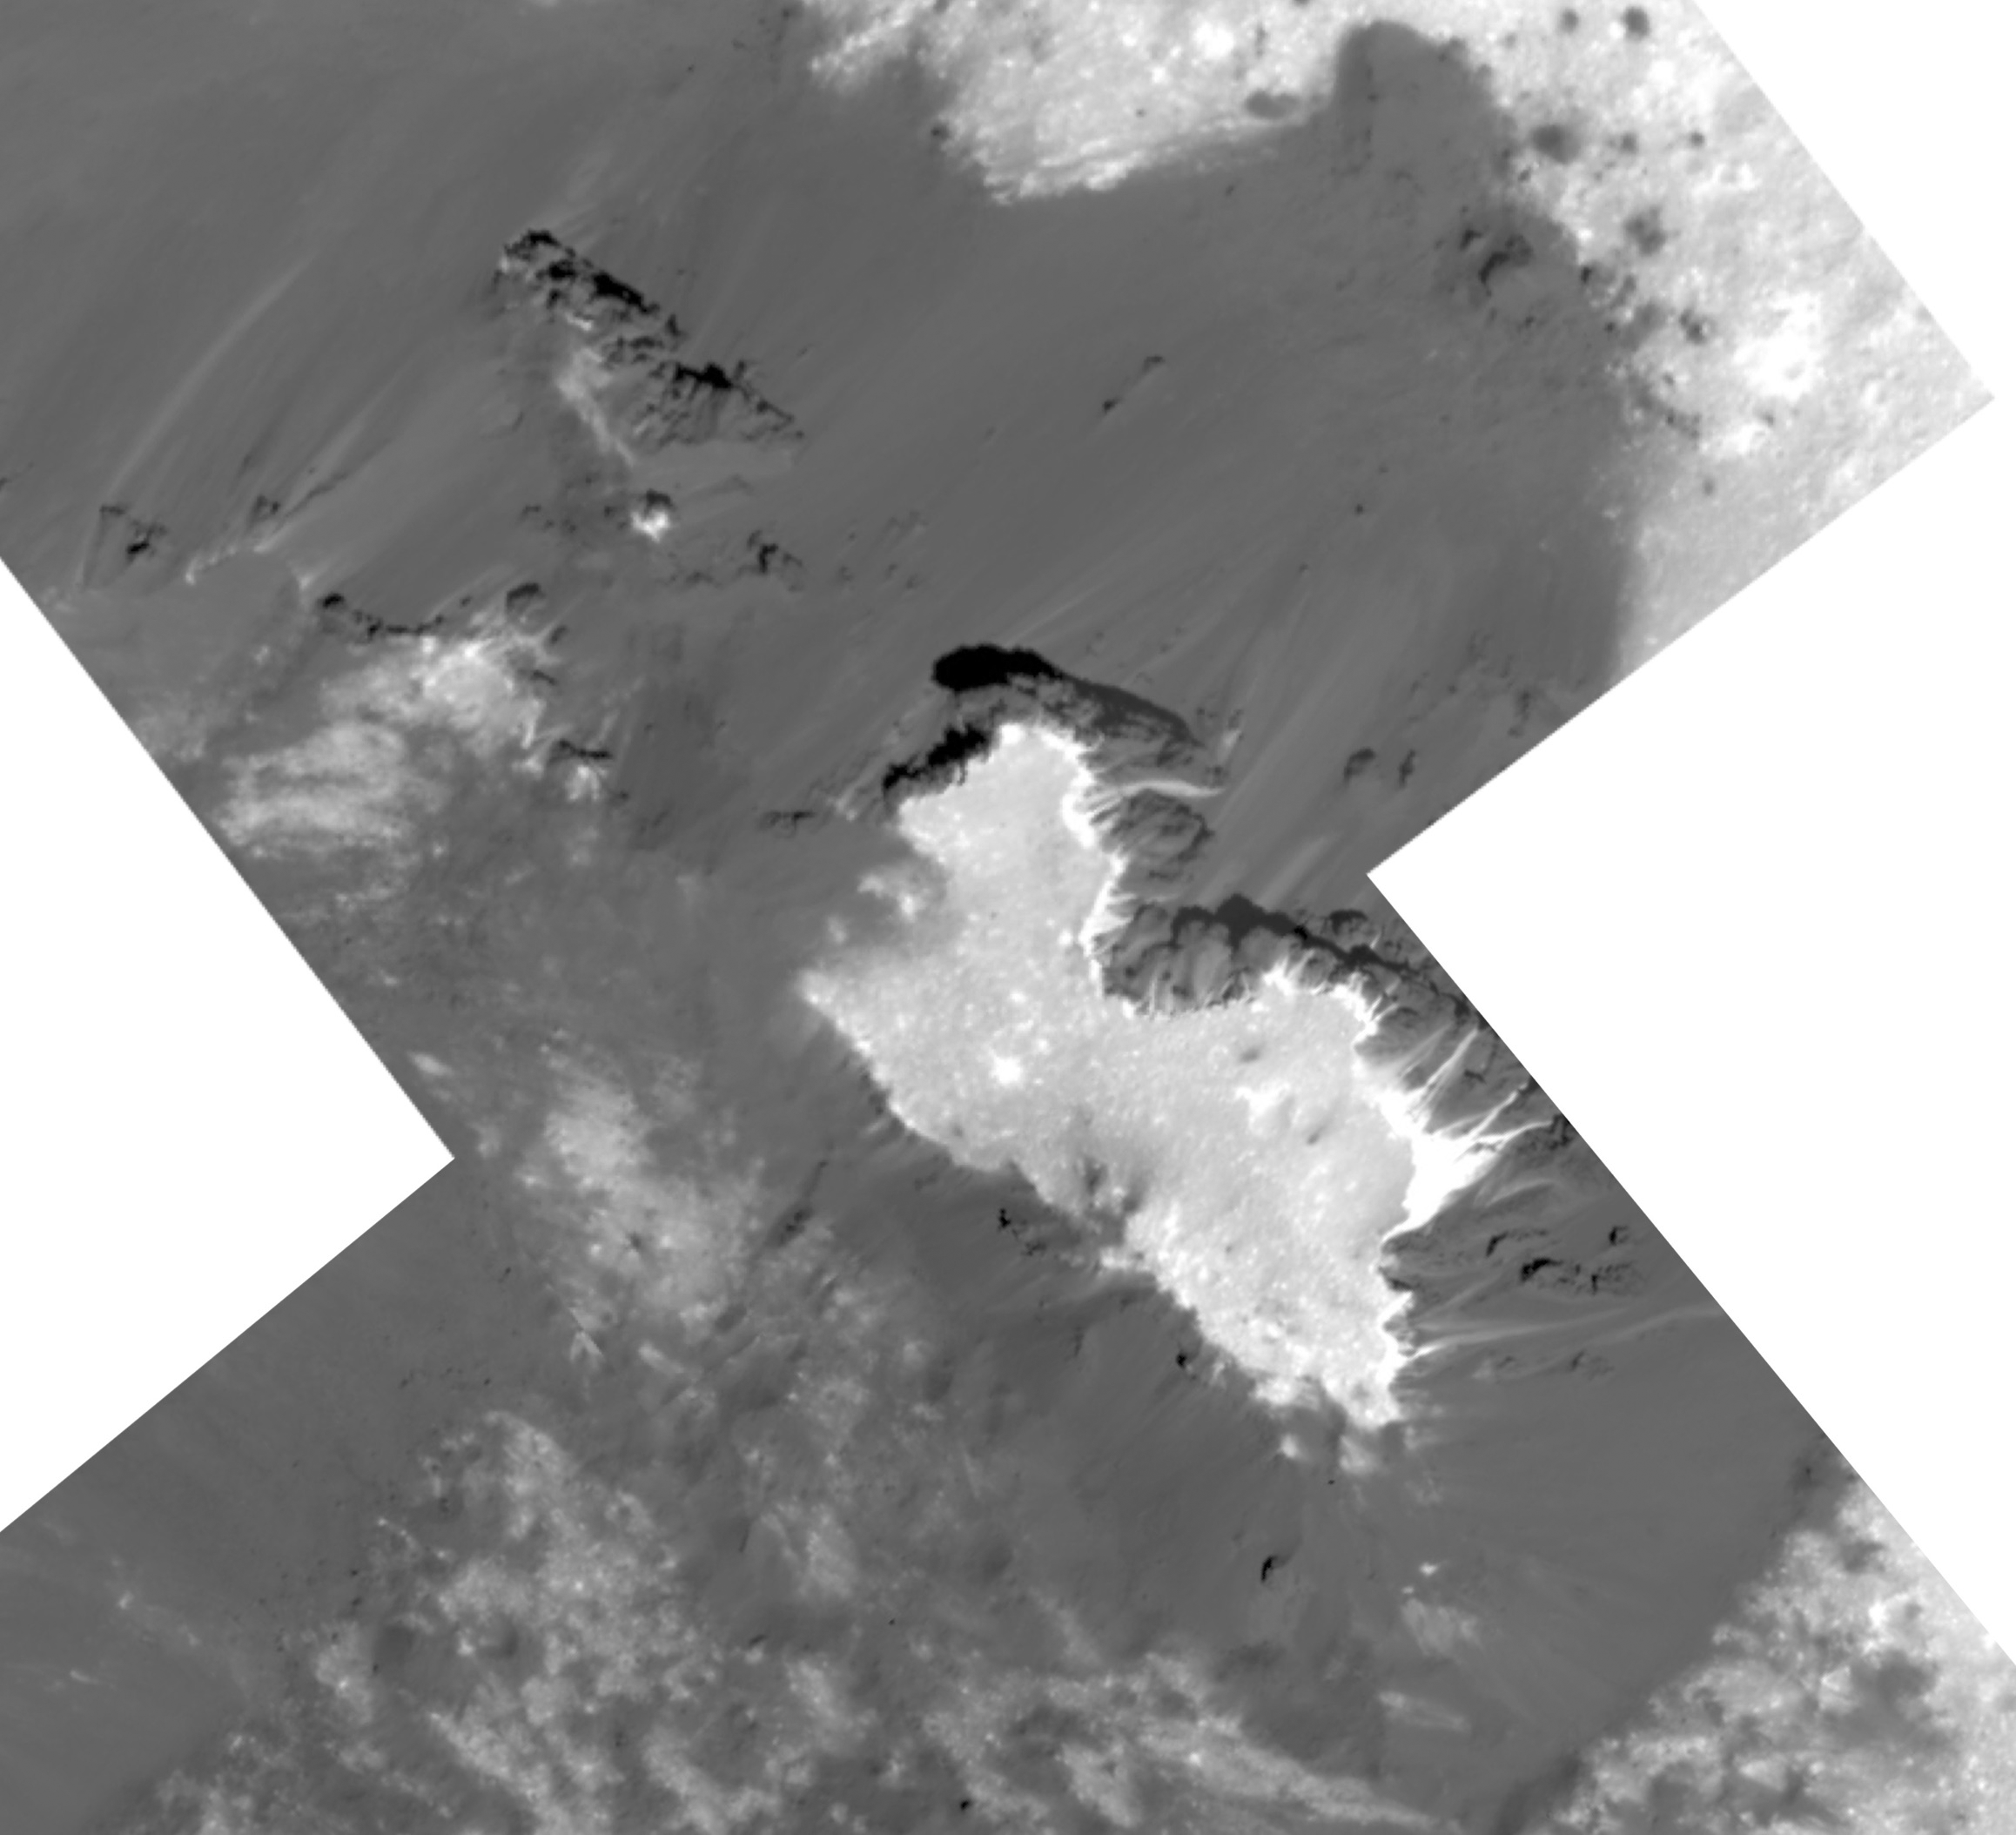

Prominent Mound in Ceres’ Cerealia Facula Region

This mosaic of a prominent mound located on the western side of Cerealia Facula was obtained by NASA’s Dawn spacecraft on June 22, 2018 from an altitude of about 21 miles (34 kilometers).

The geometry of this feature is similar to a mesa or large butte with a flat top. It has been puzzling scientists since its discovery in the early images of the Dawn mission at Ceres. These new images reveal many details. In particular, the relationships between the bright material, mostly composed of sodium carbonate, and the dark background might hold clues about the origin of the facula. This feature is located at about 19.5 degrees north latitude and 239.2 degrees east longitude.

Dawn’s mission is managed by JPL for NASA’s Science Mission Directorate in Washington. Dawn is a project of the directorates Discovery Program, managed by NASA’s Marshall Space Flight Center in Huntsville, Alabama. JPL is responsible for overall Dawn mission science. Orbital ATK Inc., in Dulles, Virginia, designed and built the spacecraft. The German Aerospace Center, Max Planck Institute for Solar System Research, Italian Space Agency and Italian National Astrophysical Institute are international partners on the mission team.

Credit: NASA/JPL-Caltech/UCLA/MPS/DLR/IDA